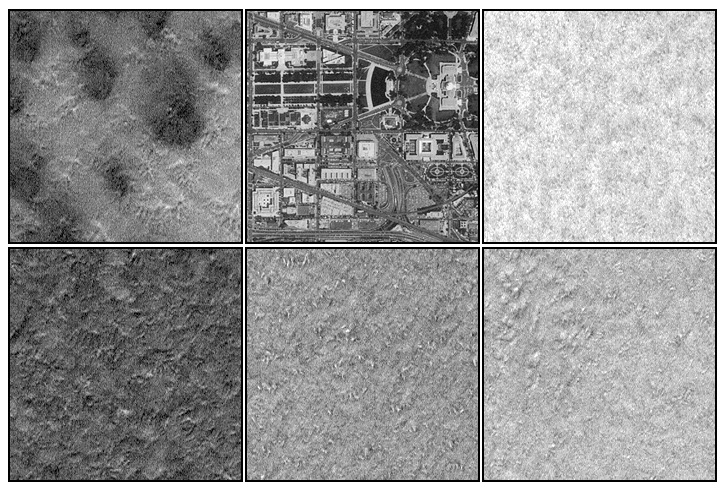

Mars Polar Lander Site Compared With Washington, D.C.

This figure compares five representative views of the Mars Polar Lander primary ellipse near 76°S, 195°W, with a similar-sized view of the U.S. capital for scale. Each box is approximately 1.2 km (0.75 mi) on a side. The brightness variations from one box to another among the Mars images reflects different amounts of frost cover, and possibly the differing compositions of frost (i.e., carbon dioxide vs. water ice). The brightness also depends upon surface texture both above and below the scale of these images (about 5.5 meters–18 feet–per pixel). These pictures show the range of surface texture and morphology that is found within the landing ellipse. Mounds and valleys that range from a few meters to as much as one hundred meters (328 ft) across–with relief of a few meters–dominate the landing site. All of the frost seen here is expected to be gone by the time the Mars Polar Lander arrives in December 1999. The Mars images are illuminated from the lower right. The view of Washington D.C. shows the Capitol Building at the center right and the National Air and Space Museum at center left (immediately below the grassy rectangles of the Mall).

Malin Space Science Systems and the California Institute of Technology built the MOC using spare hardware from the Mars Observer mission. MSSS operates the camera from its facilities in San Diego, CA. The Jet Propulsion Laboratory’s Mars Surveyor Operations Project operates the Mars Global Surveyor spacecraft with its industrial partner, Lockheed Martin Astronautics, from facilities in Pasadena, CA and Denver, CO.

Credit: NASA/JPL/MSSS